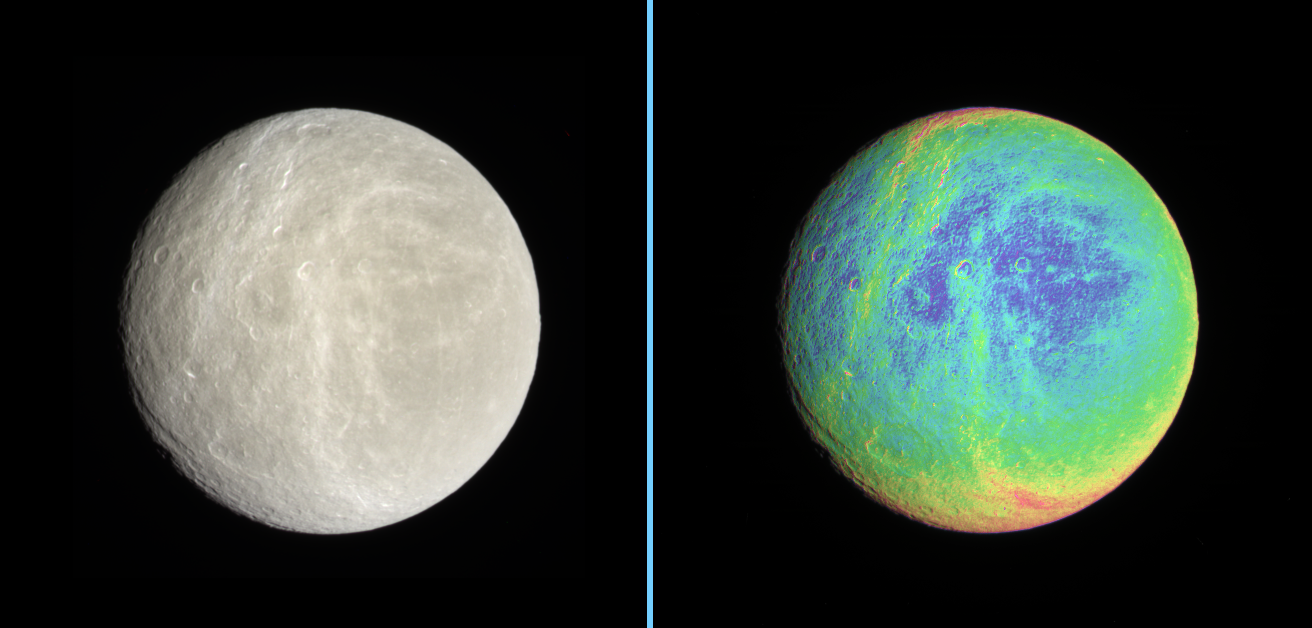

Color Across Rhea

Side-by-side natural color and false-color views highlight the wispy terrain on Rhea’s trailing hemisphere.

The extreme false color image makes it clear that the wisps — likely networks of fractures as on Dione — cut across older, cratered terrain. In addition, a set of thin, north-south trending lineaments (also likely fractures) is visible on the left side of both views.

The natural color view was created by compositing images taken using red, green and blue spectral filters.

To create the false-color view, ultraviolet, green and infrared images were combined into a single picture that isolates and maps regional color differences. This “color map” was then superimposed over a clear-filter image that preserves the relative brightness across the body.

The combination of color map and brightness image shows how colors vary across the surface of Rhea. The origin of the color differences is not yet understood, but may be caused by subtle differences in the surface composition or the sizes of grains making up the icy surface material.

North on Rhea (1,528 kilometers, or 949 miles across) is up.

The images were taken with the Cassini spacecraft narrow-angle camera on Jan. 17, 2007 at a distance of approximately 597,000 kilometers (371,000 miles) from Rhea. Image scale is 4 kilometers (2 miles) per pixel.

The Cassini-Huygens mission is a cooperative project of NASA, the European Space Agency and the Italian Space Agency. The Jet Propulsion Laboratory, a division of the California Institute of Technology in Pasadena, manages the mission for NASA’s Science Mission Directorate, Washington, D.C. The Cassini orbiter and its two onboard cameras were designed, developed and assembled at JPL. The imaging operations center is based at the Space Science Institute in Boulder, Colo.

Credit: NASA/JPL/Space Science Institute